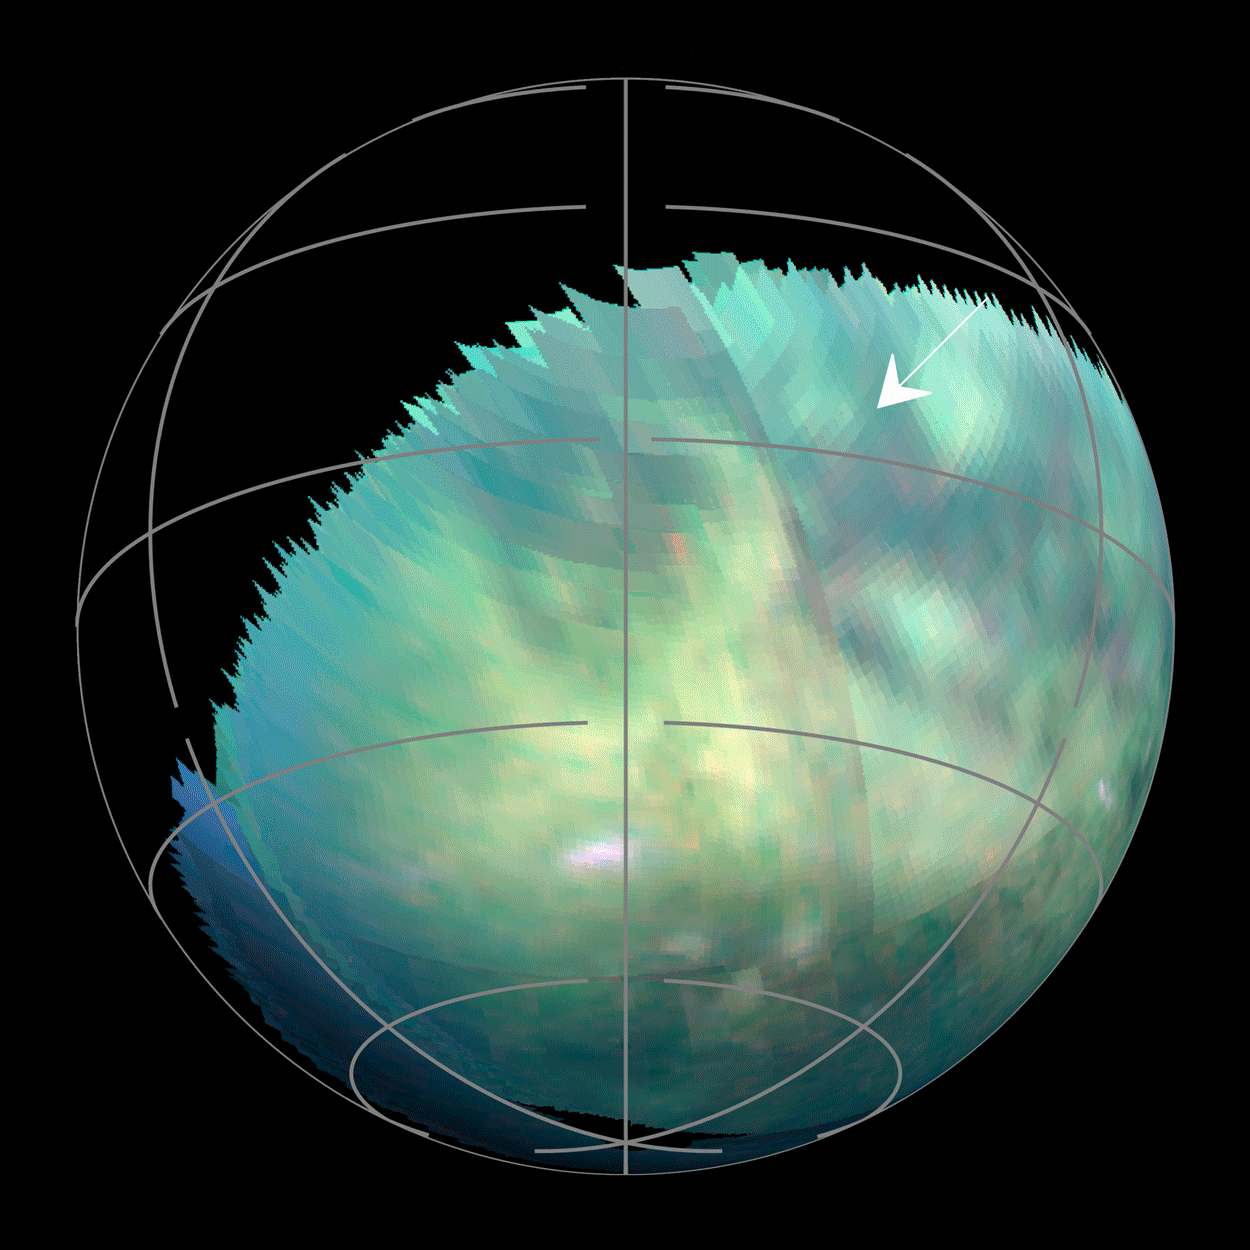

Spotting Dust Storms on Titan

This animation — based on images captured by the Visual and Infrared Mapping Spectrometer on NASA’s Cassini mission during several Titan flybys in 2009 and 2010 — shows clear bright spots appearing close to the equator around the equinox that have been interpreted as evidence of dust storms. The brightenings were visible only for a short period of time — between 11 hours to five Earth weeks — and cannot be seen in previous or subsequent images.

The Cassini spacecraft ended its mission on Sept. 15, 2017.

The Cassini mission is a cooperative project of NASA, ESA (the European Space Agency) and the Italian Space Agency. The Jet Propulsion Laboratory, a division of the California Institute of Technology in Pasadena, manages the mission for NASA’s Science Mission Directorate, Washington. The Cassini orbiter and its two onboard cameras were designed, developed and assembled at JPL. The imaging operations center is based at the Space Science Institute in Boulder, Colorado.

Credit: NASA/JPL-Caltech/University of Arizona/University Paris Diderot/IPGP